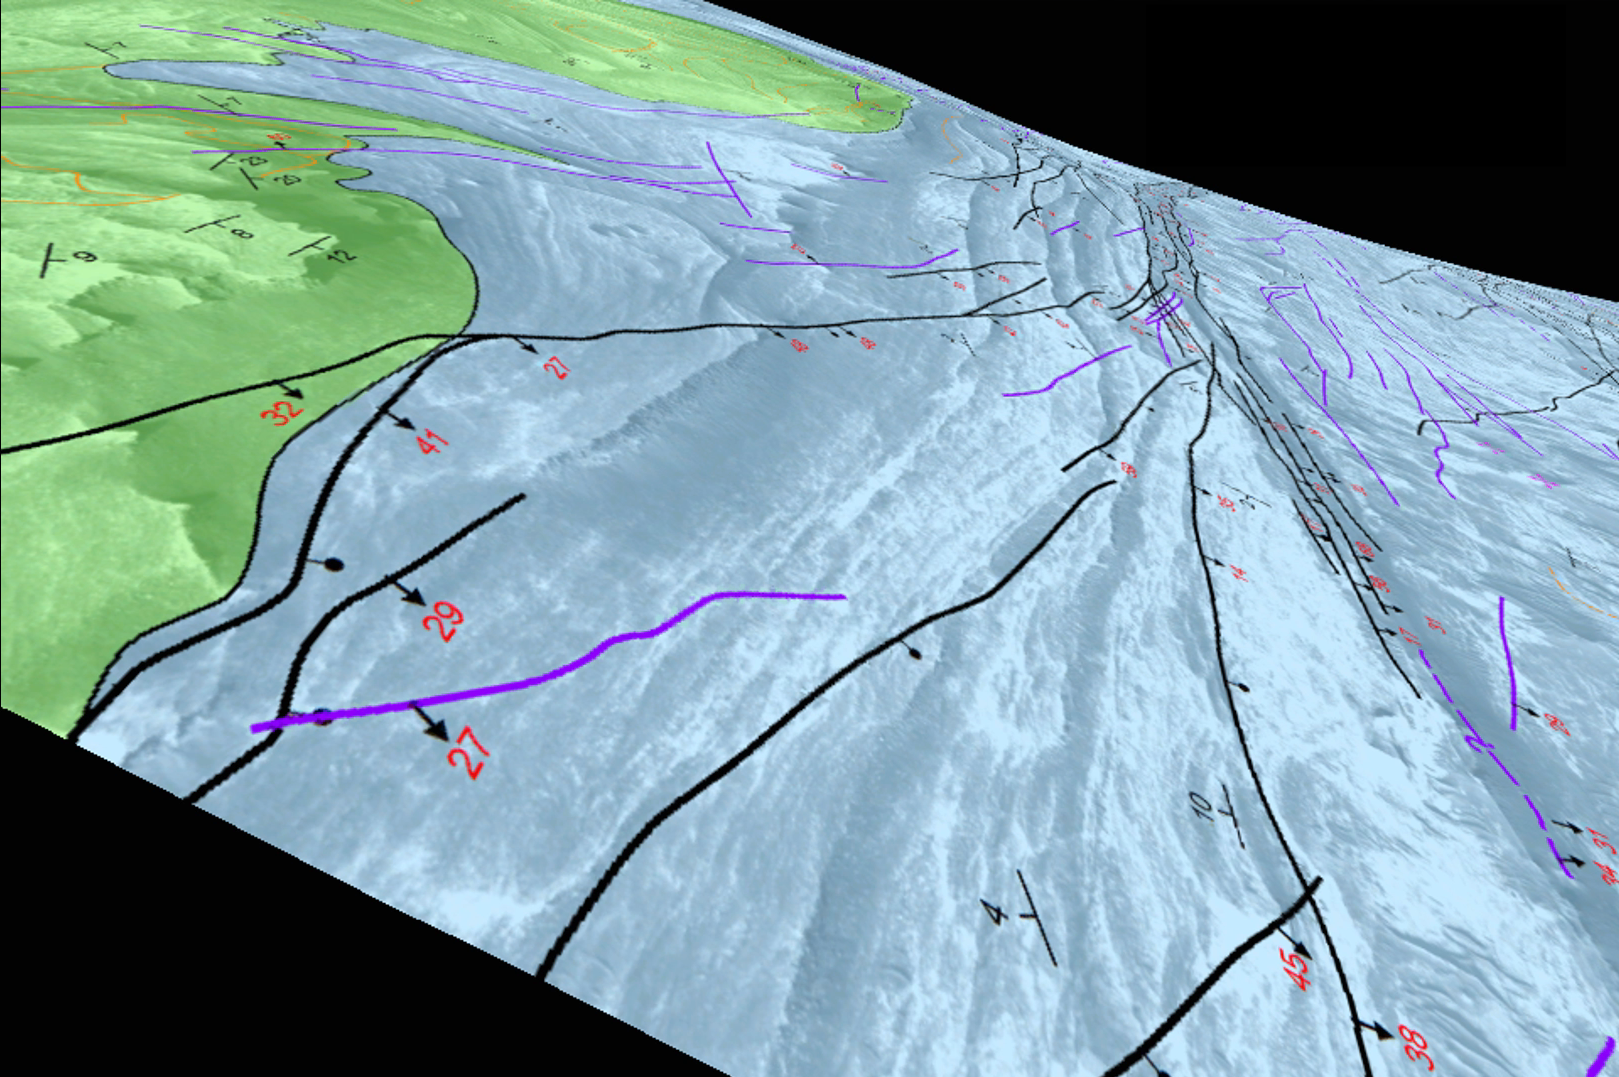

Simulated Flyover of Mars Canyon Map (Animation)

This animation simulates a flyover of a portion of a Martian canyon detailed in a geological map produced by the U.S. Geological Survey and based on observations by NASA’s Mars Reconnaissance Orbiter.

The map shows the structure and geology of a western portion of Mars’ Candor Chasma, one of the largest canyons within the longest canyon system in the solar system, Valles Marineris. The landforms include a series of hills called Candor Colles. The notations on the image are explained in the legend with the full map, at http://pubs.usgs.gov/sim/3309/.

The geological analysis presented in this USGS mapping indicates that the canyon once held lakes, which filled with sediments. Shaking of the sediments by “marsquakes” related to faults in the region produced the hilly landforms of Candor Colles.

The map is based on observations by the High Resolution Imaging Science Experiment (HiRISE) camera, one of six science instruments on the Mars Reconnaissance Orbiter. The University of Arizona, Tucson, operates HiRISE, which was built by Ball Aerospace & Technologies Corp., Boulder, Colo. NASA’s Jet Propulsion Laboratory, a division of the California Institute of Technology in Pasadena, manages the Mars Reconnaissance Orbiter Project for NASA’s Science Mission Directorate, Washington.

Credit: NASA/JPL-Caltech/Univ. of Arizona/USGS